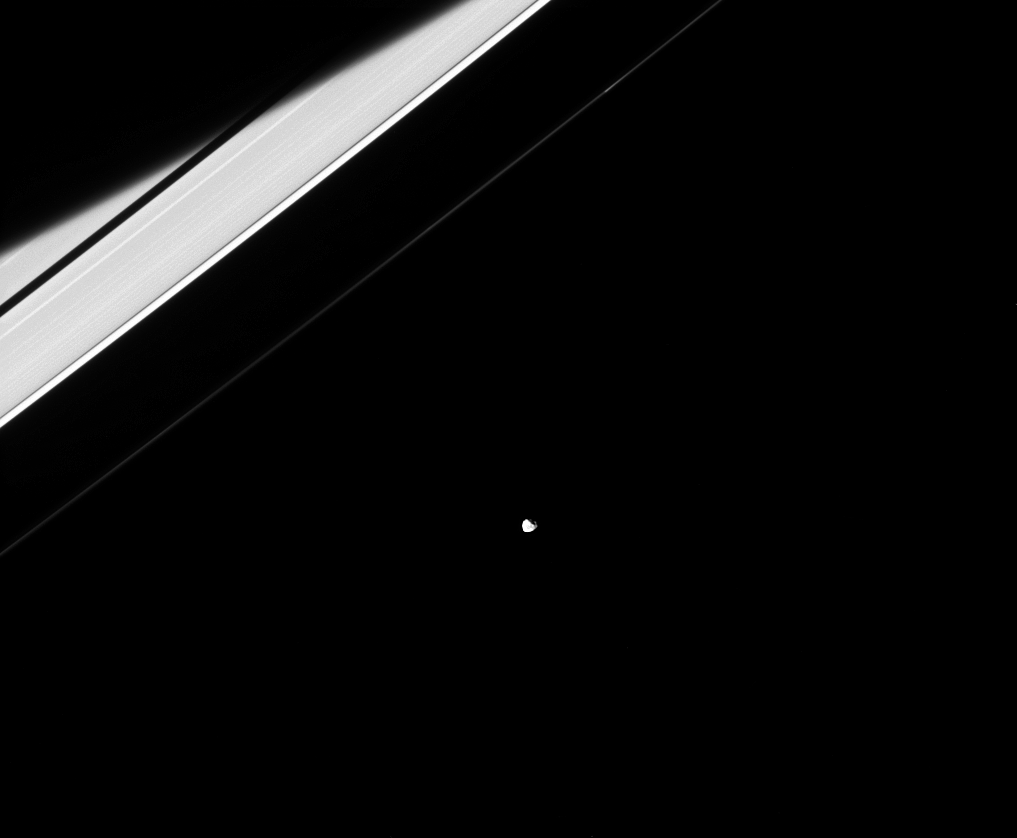

Janus the Jewel

In reality, Janus and the rings both orbit Saturn and are only weakly connected to each other through their mutual gravitational tugs. At specific locations in the rings, these gravitational tugs result in orbital resonances, which lead to some beautiful waves being created in the rings. See PIA10452 for an example. Janus is 111 miles, or 179 kilometers, across.

This view looks toward the sunlit side of the rings from about 19 degrees above the ringplane. The image was taken in visible light with the Cassini spacecraft narrow-angle camera on Dec. 5, 2014.

The view was acquired at a distance of approximately 1.2 million miles (2.0 million kilometers) from Janus and at a Sun-Janus-spacecraft, or phase, angle of 35 degrees. Image scale is 7 miles (12 kilometers) per pixel.

The Cassini-Huygens mission is a cooperative project of NASA, the European Space Agency and the Italian Space Agency. NASA’s Jet Propulsion Laboratory, a division of the California Institute of Technology in Pasadena, manages the mission for NASA’s Science Mission Directorate, Washington. The Cassini orbiter and its two onboard cameras were designed, developed and assembled at JPL. The imaging operations center is based at the Space Science Institute in Boulder, Colo.

Credit: NASA/JPL-Caltech/Space Science Institute